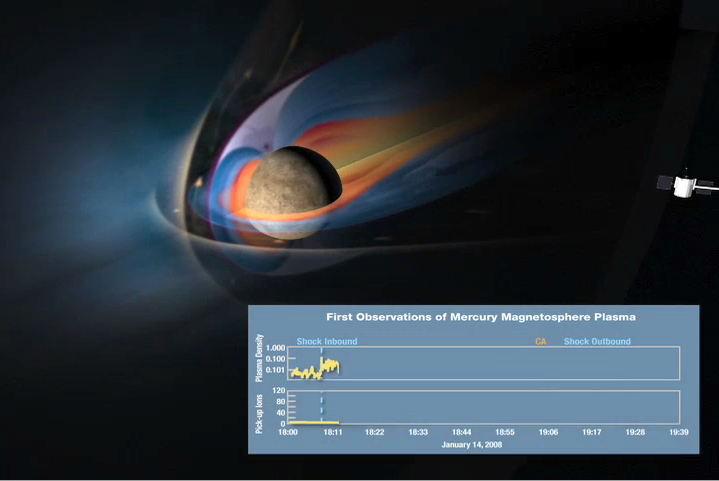

MESSENGER Flies through Mercury’s Magnetosphere

MESSENGER Flies through Mercury’s Magnetosphere

This animation shows a conceptual sketch of Mercury’s magnetosphere at the time of the MESSENGER flyby. The graphs at the bottom show observations made by the Fast Imaging Plasma Spectrometer (FIPS) portion of the Energetic Particle and Plasma Spectrometer (EPPS) instrument as the spacecraft followed the indicated trajectory. The top plot depicts the low-energy plasma of solar wind origin, and the bottom plot shows heavy ion intensities associated with the planet. This flyby was the first survey of the ion plasma of Mercury’s space environment. The positions at which the spacecraft first crossed the “bow shock” of the magnetospheric interaction with the solar wind, passed closest approach to the planet, and crossed the outbound bow-shock crossing are indicated.

These results show the expected increases in solar wind plasma density downstream of the bow-shock boundary, as well as significant solar wind plasma densities within Mercury’s magnetosphere close to the planet. The latter measurements provide definitive evidence that Mercury’s magnetosphere—despite its small size—is not a vacuum but hosts significant densities of heated solar wind plasma. The plasma affects the magnetic field, contributes to the “space weathering” of the planet’s surface, and sputters material from the surface to populate the exosphere. This first detection of heavy pick-up ions, Na+ and other species, near Mercury is consistent with their production by ionization of exospheric neutral species. This complex system and all of its time variations will be studied during the next two MESSENGER flybys as well as throughout the orbital phase of the mission.

These images are from MESSENGER, a NASA Discovery mission to conduct the first orbital study of the innermost planet, Mercury. For information regarding the use of images, see the MESSENGER image use policy.

Credit: NASA/University of Michigan/Johns Hopkins University Applied Physics Laboratory/Carnegie Institution of Washington